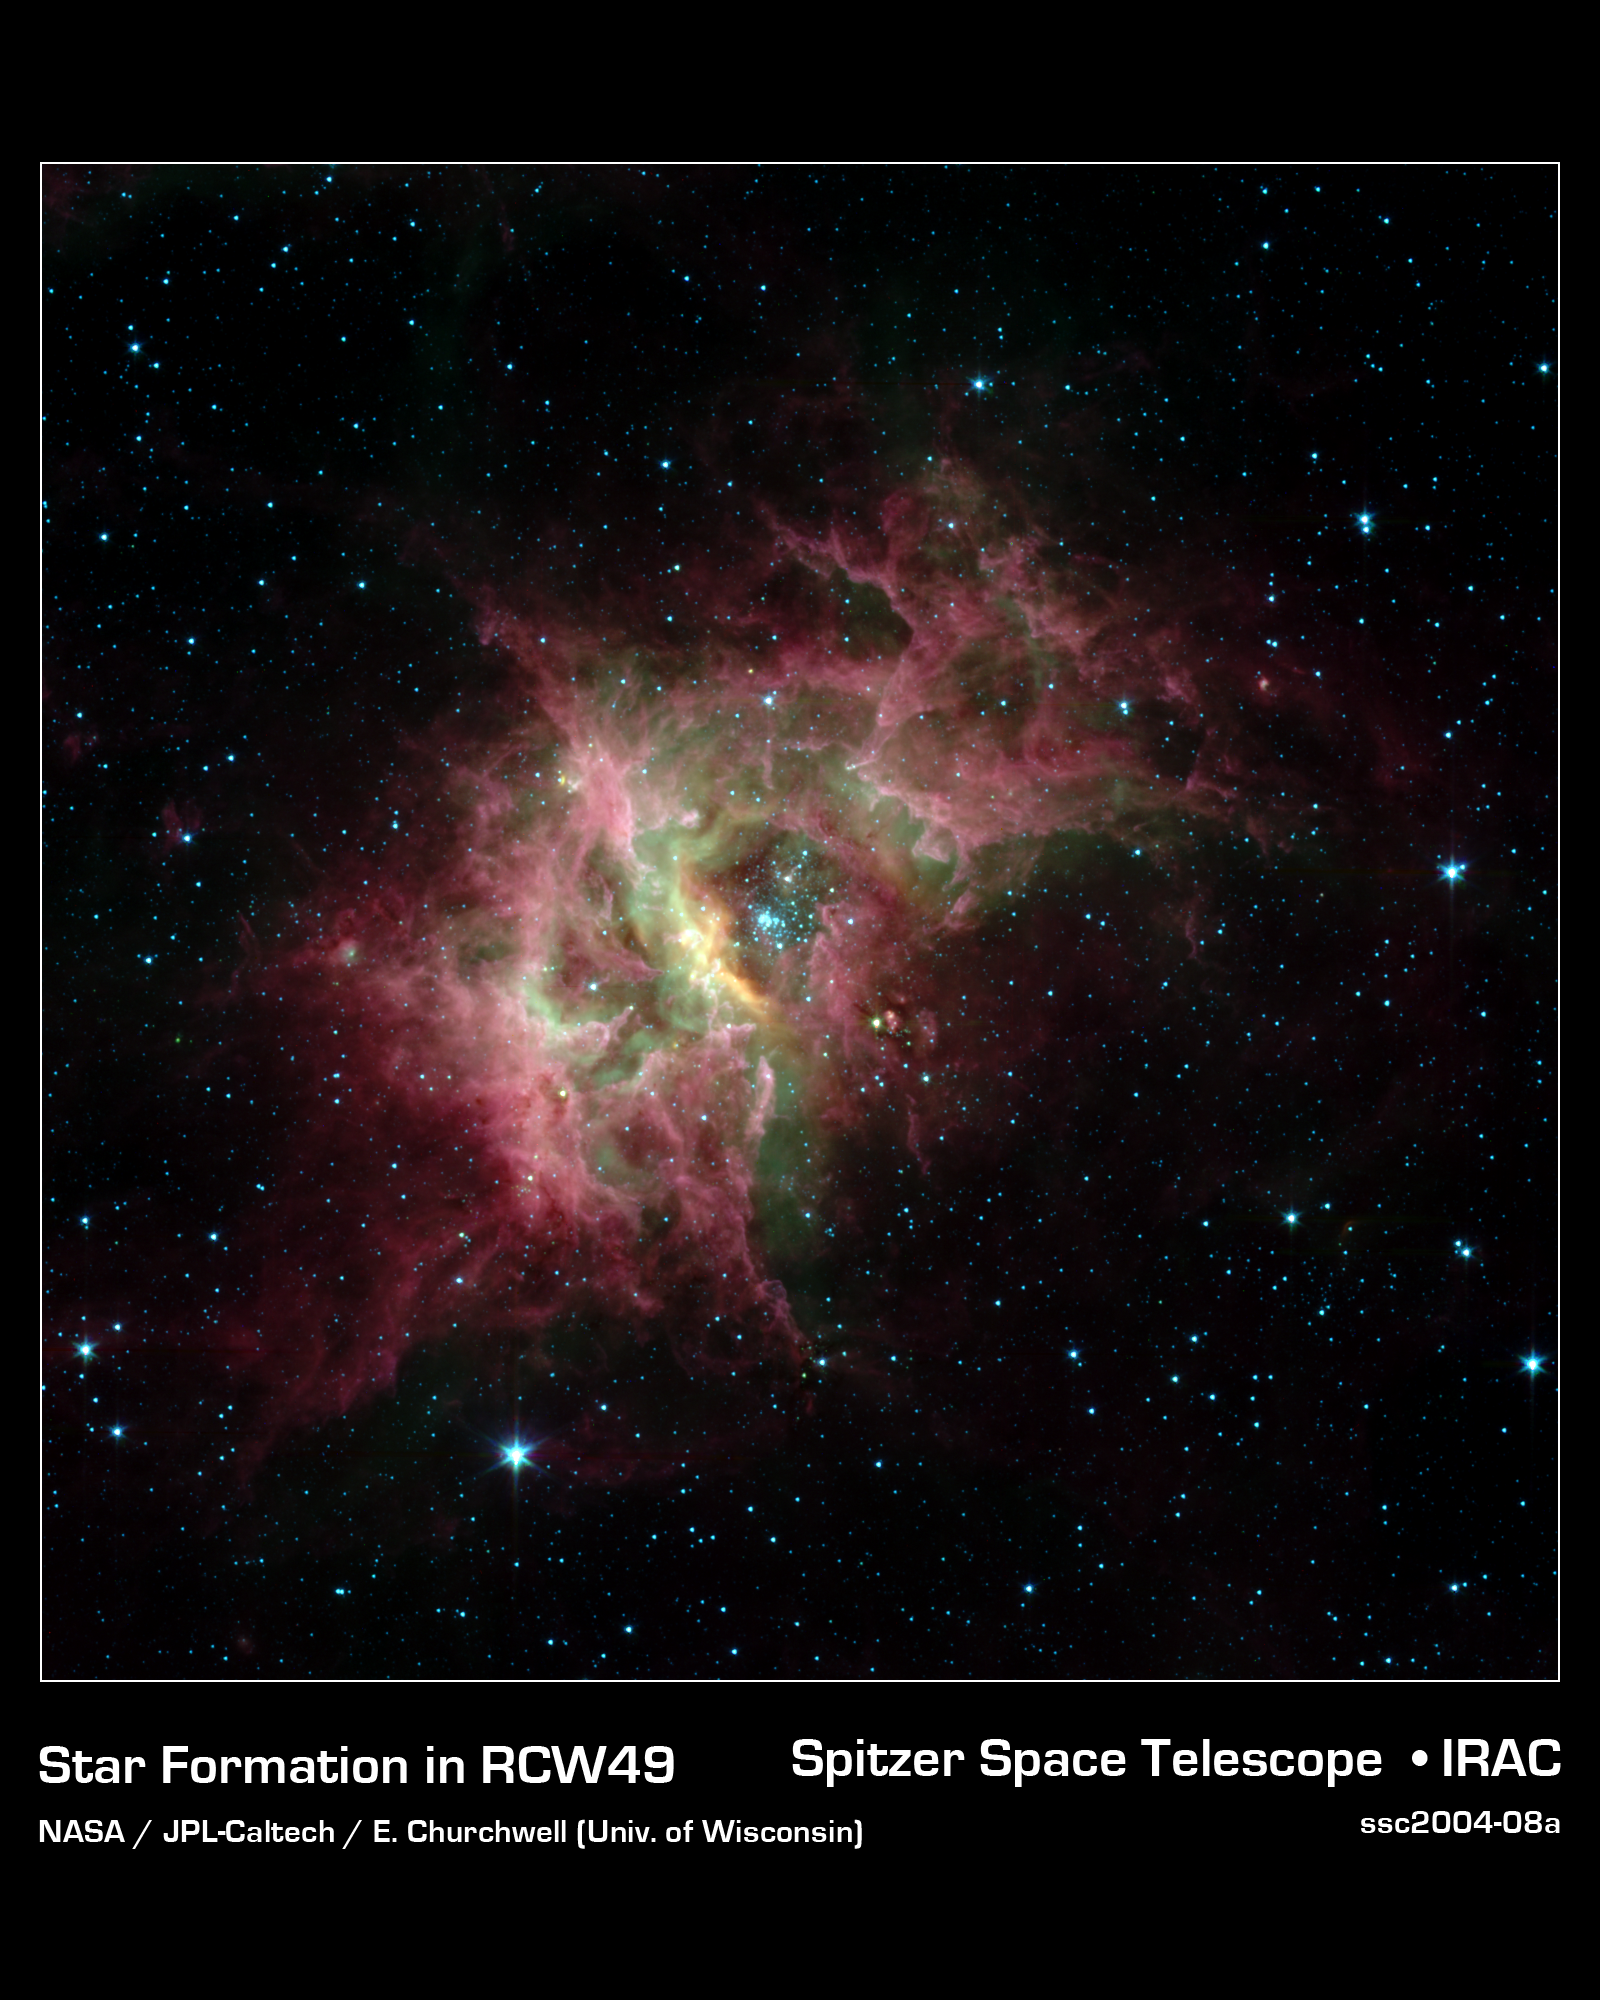

Stellar Jewels Shine in New Spitzer Image

One of the most prolific birthing grounds in our Milky Way galaxy, a nebula called RCW 49, is exposed in superb detail for the first time in this new image from NASA's Spitzer Space Telescope. Located 13,700 light-years away in the southern constellation Centaurus, RCW 49 is a dark and dusty stellar nursery that houses more than 2,200 stars.

Because many of the stars in RCW 49 are deeply embedded in plumes of dust, they cannot be seen at visible wavelengths. When viewed with Spitzer's infrared eyes, however, RCW 49 becomes transparent. Like cracking open a quartz rock to discover its jewels inside, the nebula's newborn stars have been dramatically exposed.

This image taken by Spitzer's infrared array camera highlights the nebula's older stars (blue stars in center pocket), its gas filaments (green) and dusty tendrils (pink). Speckled throughout the murky clouds are more than 300 never-before-seen newborn stars.

Astronomers are interested in further studying these newfound proto-stars because they offer a fresh look at star formation in our own galaxy.

This image was taken on Dec. 23, 2003, and is composed of photographs obtained at four wavelengths: 3.6 microns (blue), 4.5 microns (green), 5.8 microns (orange) and 8 microns (red).

Credit: NASA/JPL-Caltech/E. Churchwell (University of Wisconsin)